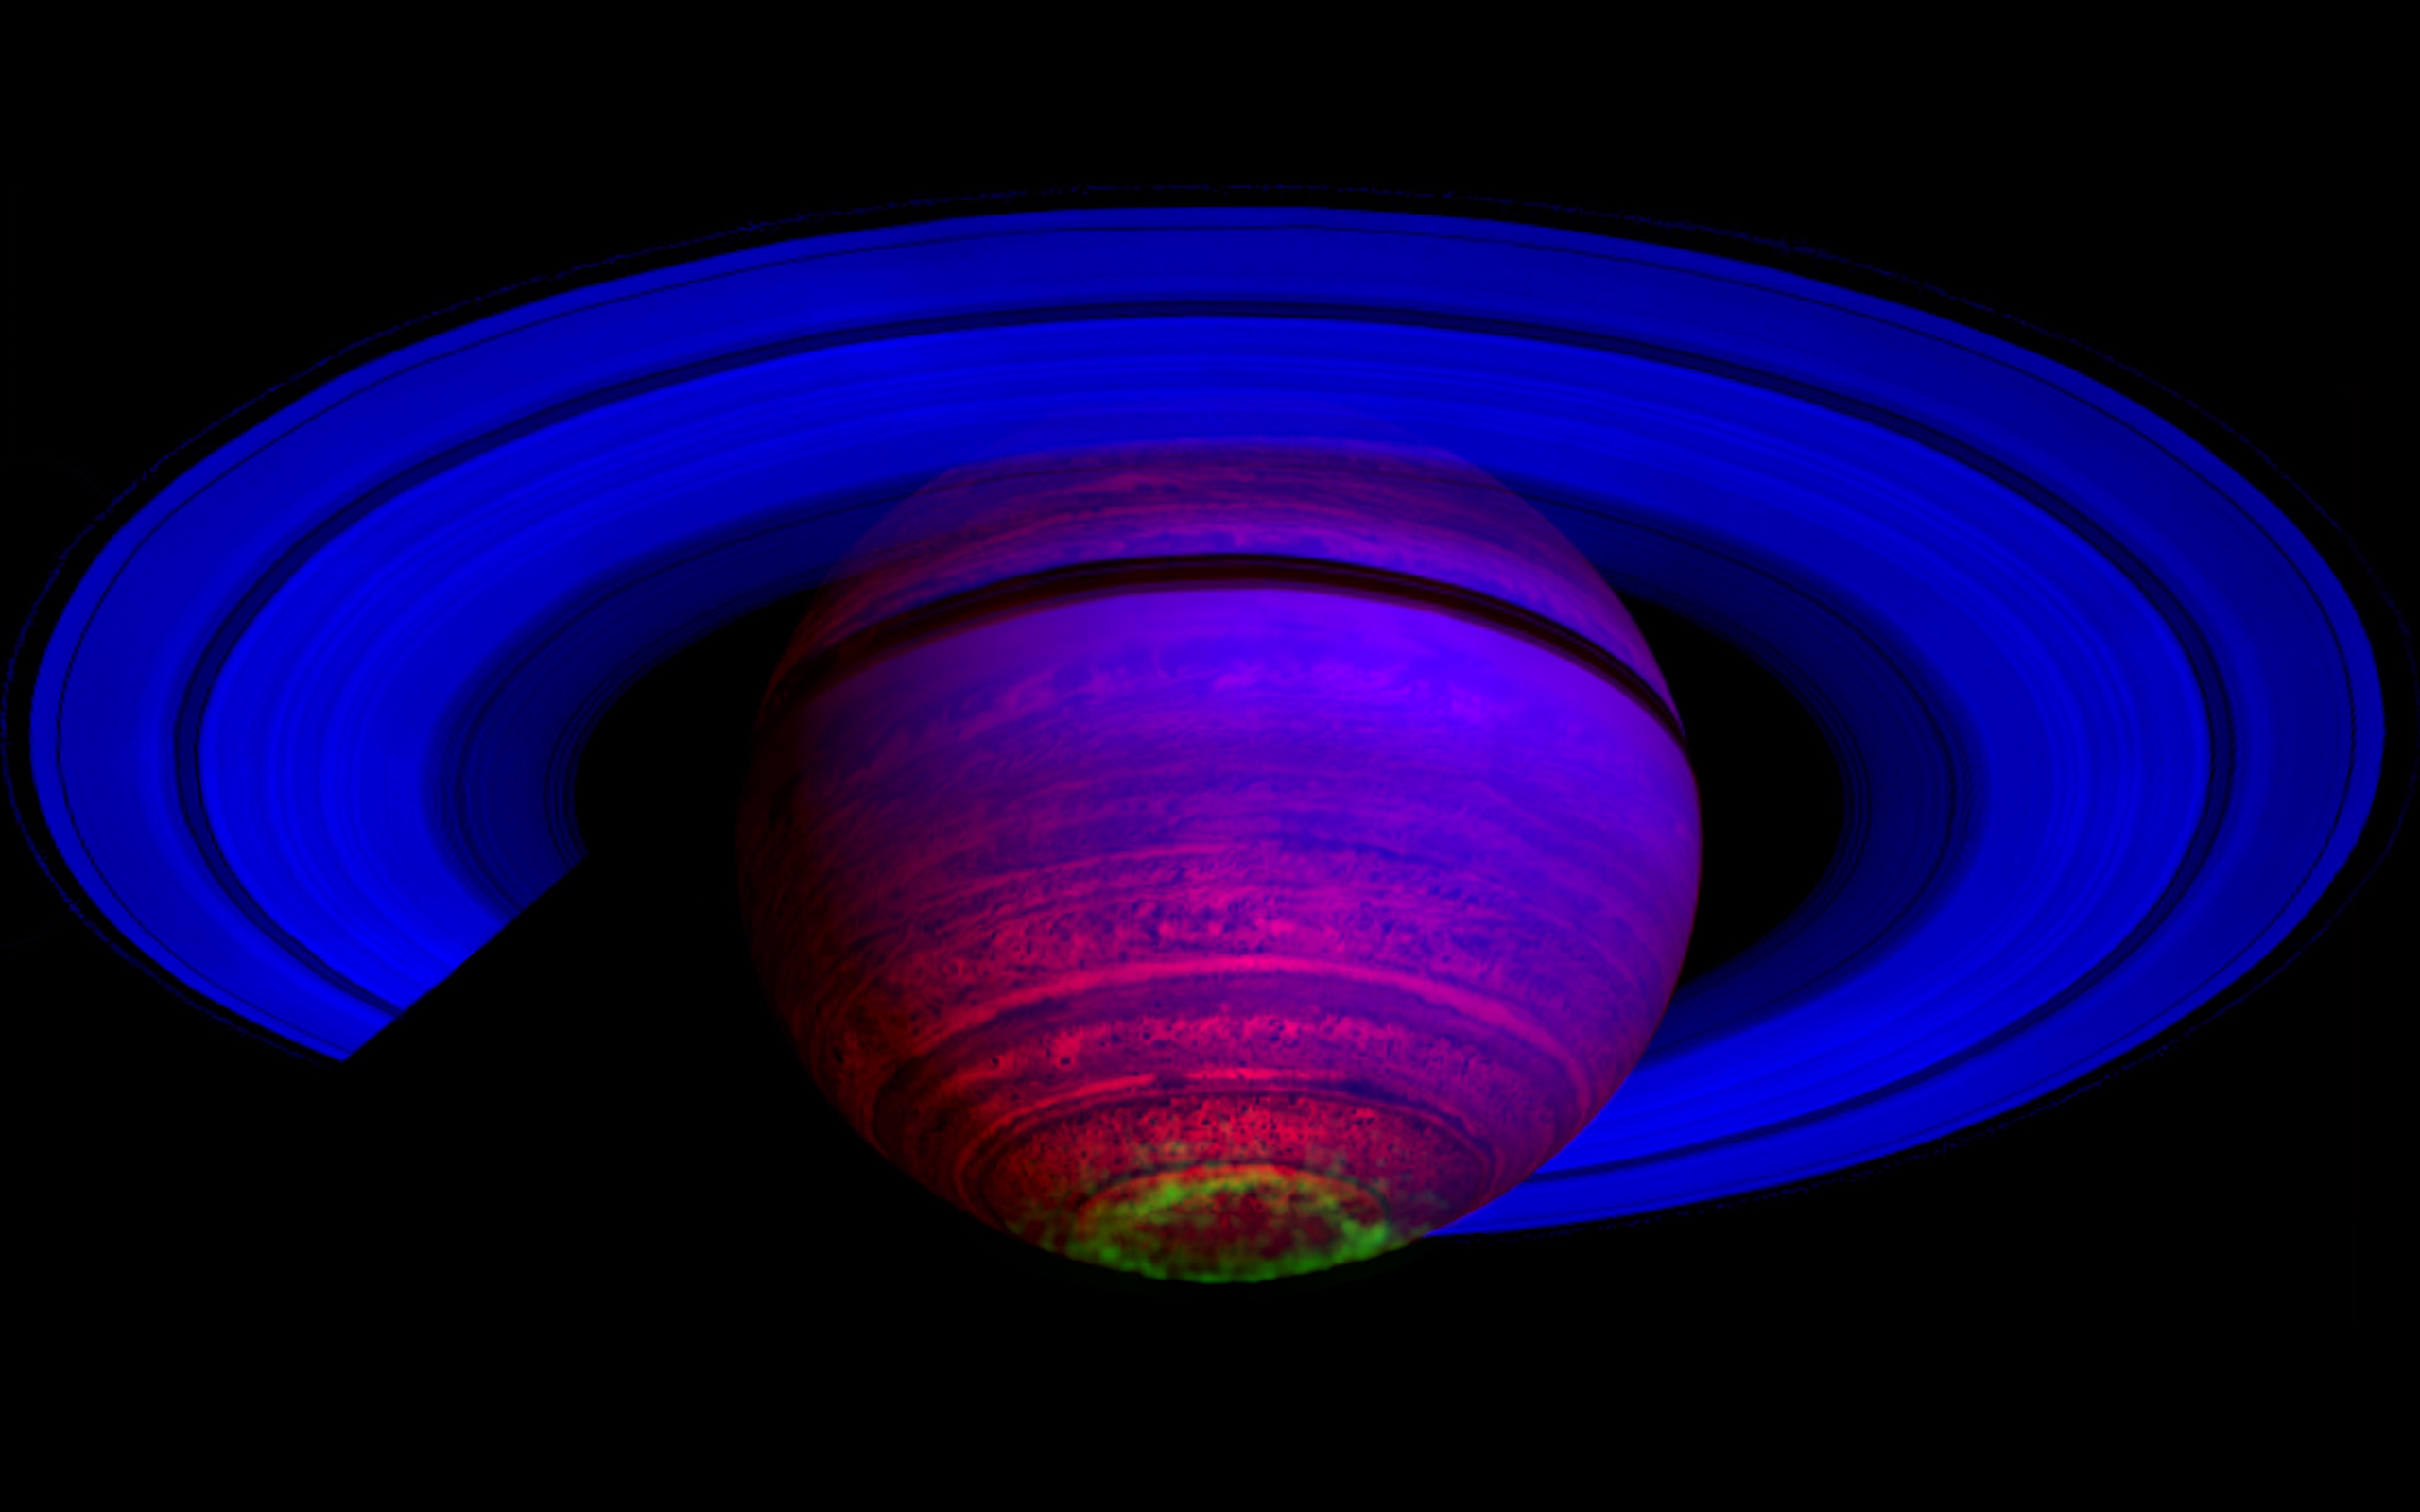

Glowing Southern Lights

This false-color composite image, constructed from data obtained by NASA’s Cassini spacecraft, shows the glow of auroras streaking out about 1,000 kilometers (600 miles) from the cloud tops of Saturn’s south polar region. It is among the first images released from a study that identifies images showing auroral emissions out of the entire catalogue of images taken by Cassini’s visual and infrared mapping spectrometer.

In this image constructed from data collected in the near-infrared wavelengths of light, the auroral emission is shown in green. Scientists designated blue to indicate sunlight reflected at wavelengths from 2 to 3 microns, green to indicate light from hydrogen ions at wavelengths between 3 and 4 microns and red to indicate thermal emission at 5 microns. Saturn’s rings and high altitude haze only reflect sunlight at 3 microns or less, so they appear deep blue. The glow from the aurora can only be seen at the wavelengths in the green channel. The heat emission from the interior of Saturn is only seen at 5 microns wavelength in the spectrometer data, and thus appears red. The dark spots and banded features in the image are clouds and small storms that outline the deeper weather systems and circulation patterns of the planet. They are illuminated from underneath by Saturn’s thermal emission, and thus appear in silhouette.

The composite image was made from 65 individual observations by Cassini’s visual and infrared mapping spectrometer on Nov. 1, 2008. The observations were each six minutes long.

The Cassini-Huygens mission is a cooperative project of NASA, the European Space Agency and the Italian Space Agency. The Jet Propulsion Laboratory, a division of the California Institute of Technology in Pasadena, manages the mission for NASA’s Science Mission Directorate, Washington, D.C. The Cassini orbiter was designed, developed and assembled at JPL. The visual and infrared mapping spectrometer team is based at the University of Arizona, Tucson.

Credit: NASA/JPL/ASI/University of Arizona/University of Leicester